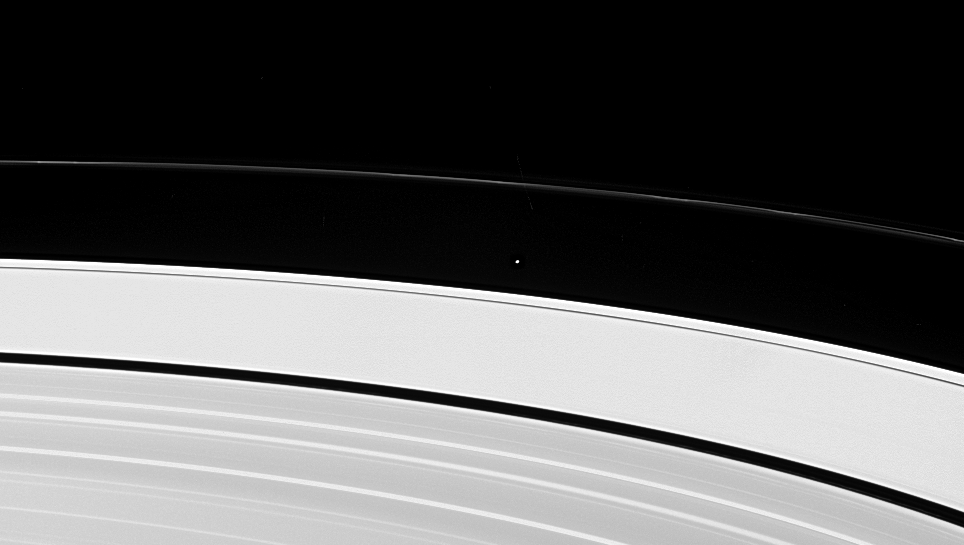

A Glimpse of Atlas

Saturn’s little moon Atlas orbits Saturn between the outer edge of the A ring and the fascinating, twisted F ring. This image just barely resolves the disk of Atlas, and also shows some of the knotted structure for which the F ring is known. Atlas is 32 kilometers (20 miles) across.

The bright outer edge of the A ring is overexposed here, but farther down the image several bright ring features can be seen.

The image was taken in visible light with the Cassini spacecraft narrow-angle camera on April 25, 2005, at a distance of approximately 2.4 million kilometers (1.5 million miles) from Atlas and at a Sun-Atlas-spacecraft, or phase, angle of 60 degrees. Resolution in the original image was 14 kilometers (9 miles) per pixel.

Credit: NASA/JPL/Space Science Institute